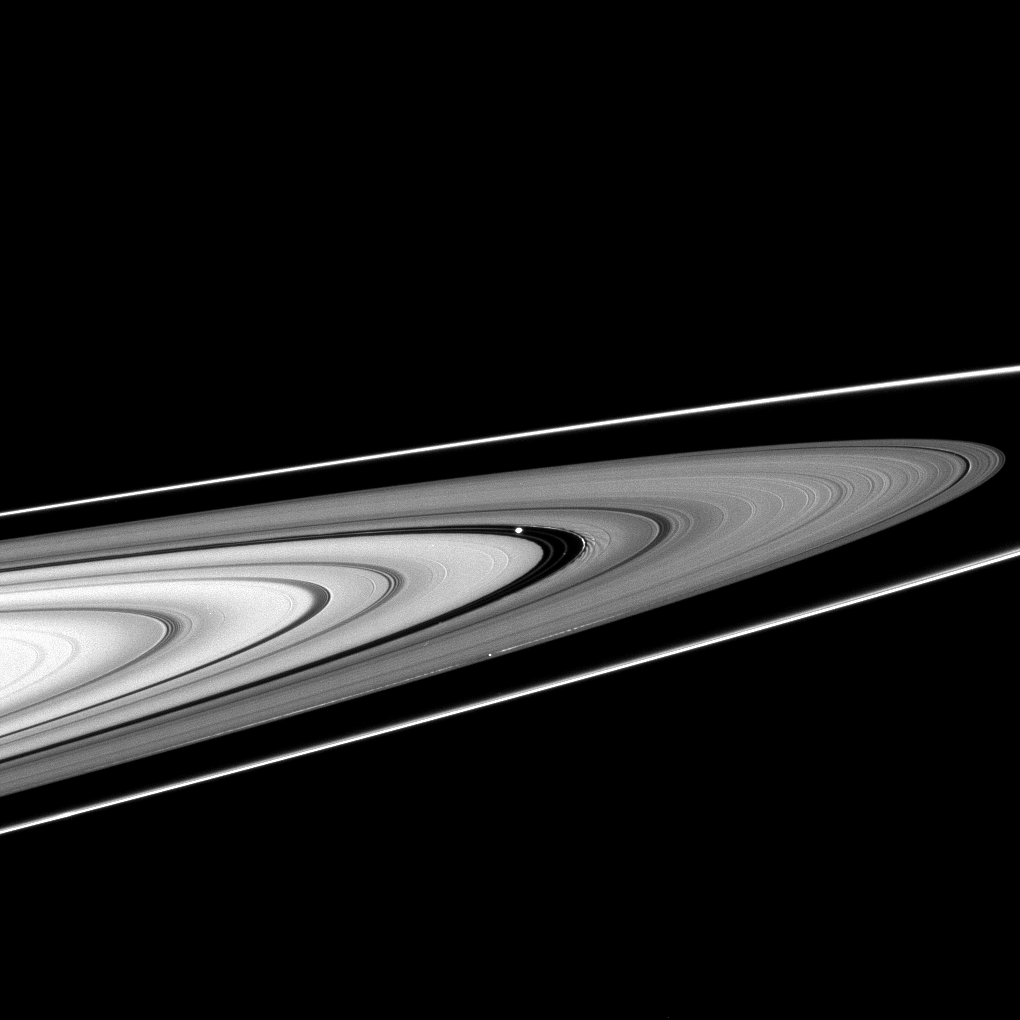

Making Waves

The moons Pan (near center) and Daphnis (lower center) cruise through the Encke and Keeler gaps, respectively.

The edge waves used to discover Daphnis can be seen here as the brightening on either side of the moon. And although the edge waves Pan raises in the Encke gap are not visible here, the wakes caused by Pan’s disturbance of the rings are clearly visible.

The image was taken in visible light with the Cassini spacecraft narrow-angle camera on Oct. 20, 2008 at a distance of approximately 1.195 million kilometers (742,000 miles) from Pan and at a Sun-Pan-spacecraft, or phase, angle of 29 degrees. Image scale is 7 kilometers (4 miles) per pixel.

The Cassini-Huygens mission is a cooperative project of NASA, the European Space Agency and the Italian Space Agency. The Jet Propulsion Laboratory, a division of the California Institute of Technology in Pasadena, manages the mission for NASA’s Science Mission Directorate, Washington, D.C. The Cassini orbiter and its two onboard cameras were designed, developed and assembled at JPL. The imaging operations center is based at the Space Science Institute in Boulder, Colo.

Credit: NASA/JPL/Space Science Institute